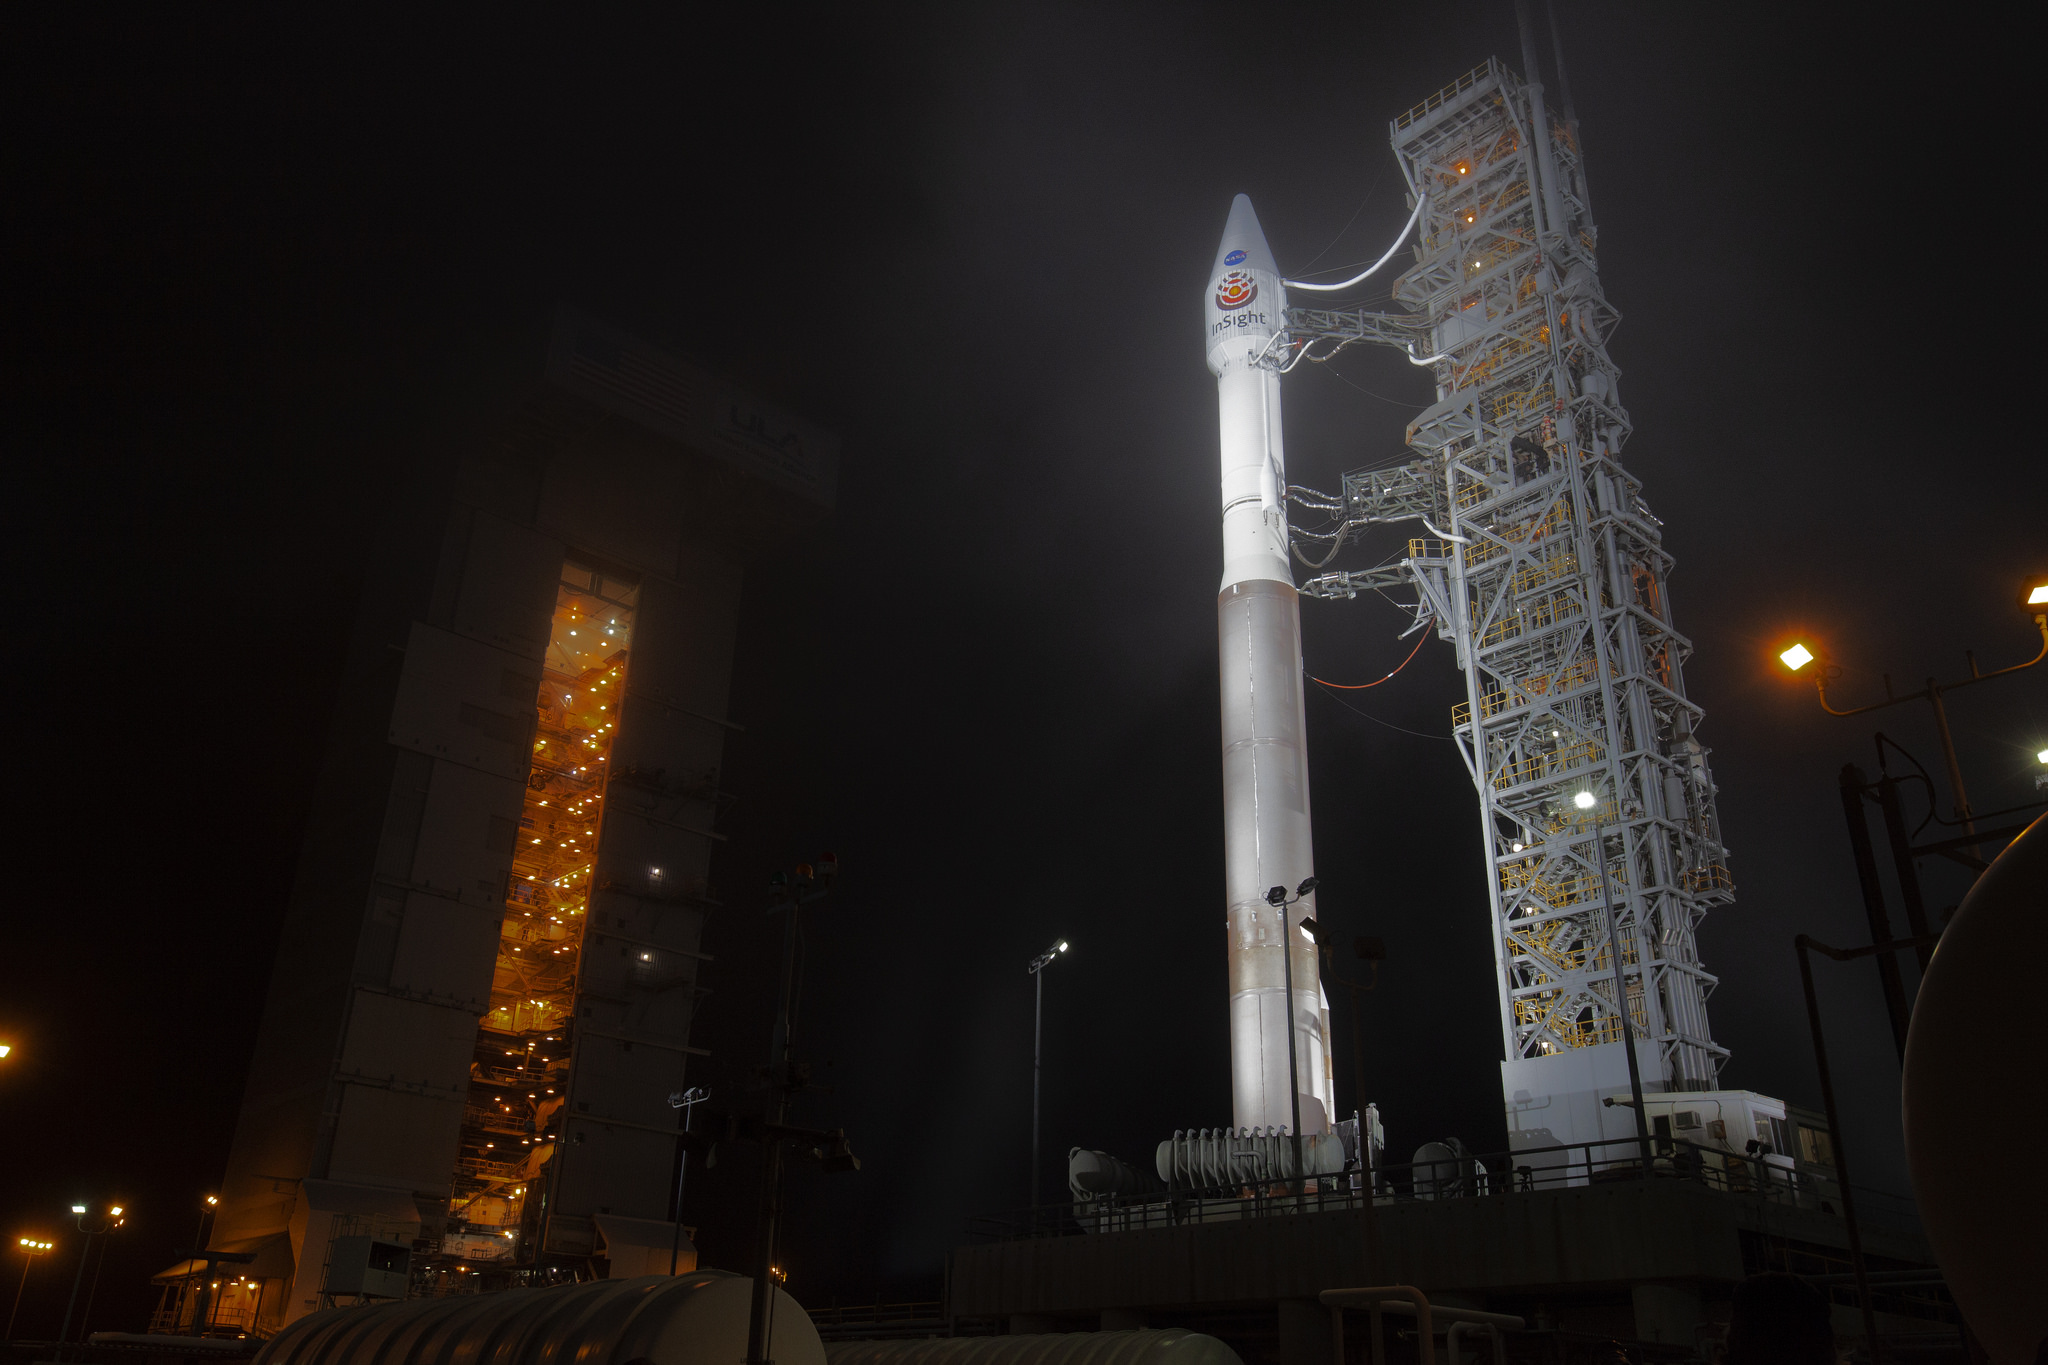

InSight During Tower Rollback

At Vandenberg Air Force Base in California, the gantry rolls back at Space Launch Complex 3 in preparation for the liftoff of NASA’s Interior Exploration using Seismic Investigations, Geodesy and Heat Transport, or InSight, Mars lander. InSight will be the first mission to look deep beneath the Martian surface. It will study the planet’s interior by measuring its heat output and listen for marsquakes. InSight will use the seismic waves generated by marsquakes to develop a map of the planet’s deep interior. The resulting insight into Mars’ formation will provide a better understanding of how other rocky planets, including Earth, were created.

JPL, a division of Caltech in Pasadena, California, manages the InSight Project for NASA’s Science Mission Directorate, Washington. Lockheed Martin Space, Denver, built the spacecraft. InSight is part of NASA s Discovery Program, which is managed by NASA’s Marshall Space Flight Center in Huntsville, Alabama.

Credit: NASA/JPL-Caltech/Photo Charles Babir